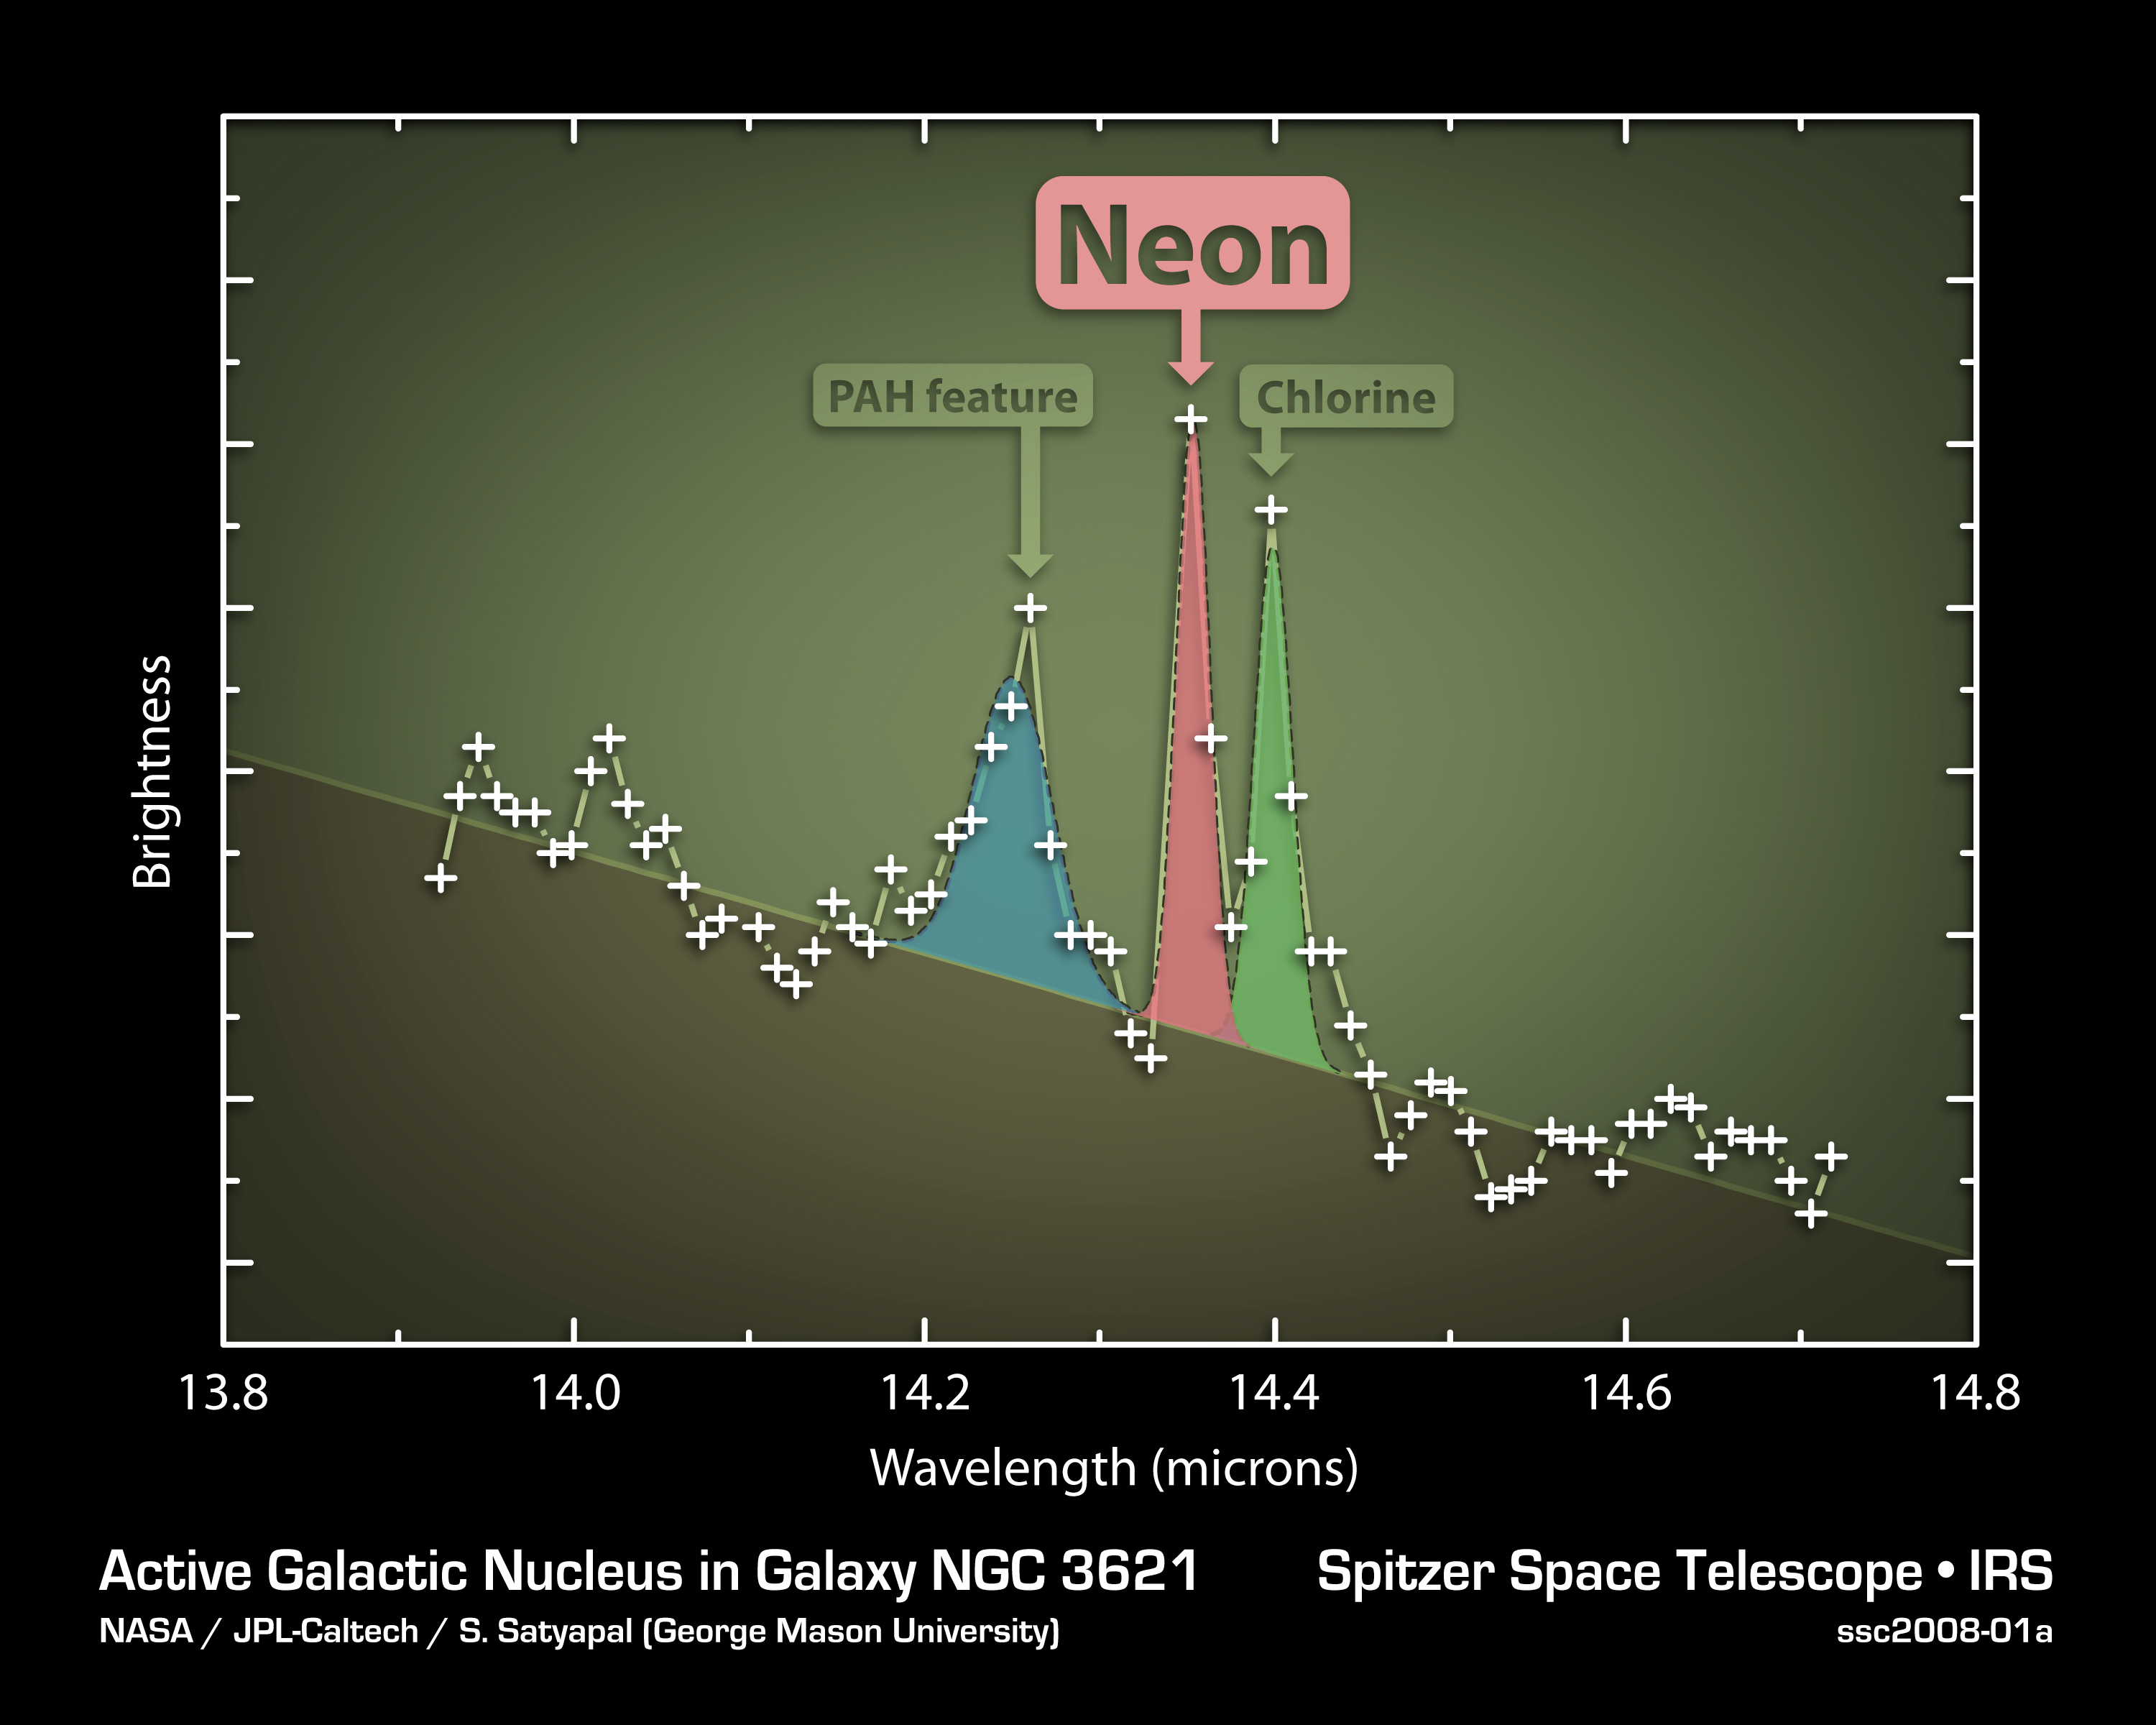

Slender Galaxy with Robust Black Hole

This plot of data from NASA’s Spitzer Space Telescope indicates that a flat, spiral galaxy called NGC 3621 has a feeding, supermassive black hole lurking within it — a surprise considering that astronomers thought this particular class of super-thin galaxies lacked big black holes.

The data were captured by Spitzer’s infrared spectrograph, an instrument that cracks infrared light open to reveal the signatures of elements. In this case, the data, or spectrum, for NGC 3621, shows the signature of highly ionized neon — a sure sign of an active, supermassive black hole. Only a black hole that is actively consuming gas and stars has enough energy to ionize neon to this state. The other features in this plot are polycyclic aromatic hydrocarbons and chlorine, produced in the gas surrounding stars.

The results challenge current theories, which hold that supermassive black holes require the bulbous central bulges that poke out from many spiral galaxies to form and grow. NGC 3621 is the second disk galaxy without any bulge found to harbor a supermassive black hole; the first, found in 2003, is NGC 4395. Astronomers have also used Spitzer to find six other mega black holes in thin spirals with only minimal bulges. Together, the findings indicate that, for a galaxy, being plump in the middle is not a necessary condition for growing a rotund black hole.

Credit: NASA/JPL-Caltech/George Mason Univ.